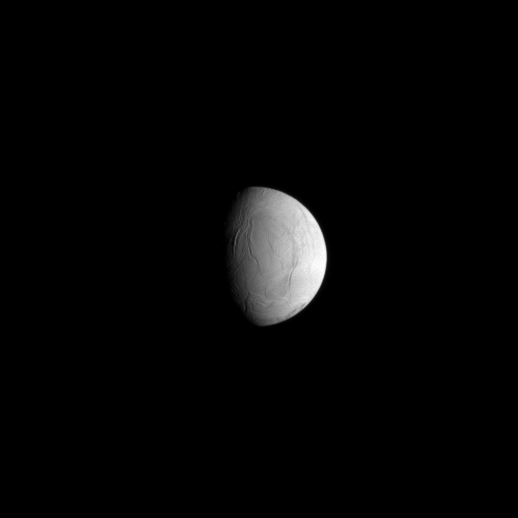

Trailing Enceladus

The Cassini spacecraft looks toward the varied surface of the trailing hemisphere of Saturn’s moon Enceladus.

North on Enceladus (504 kilometers, or 313 miles across) is up. For a more detailed view of this hemisphere, see PIA08353.

The image was taken in visible light with the Cassini spacecraft narrow-angle camera on June 25, 2009. The view was acquired at a distance of approximately 594,000 kilometers (369,000 miles) from Enceladus and at a Sun-Enceladus-spacecraft, or phase, angle of 66 degrees. Image scale is 4 kilometers (2 miles) per pixel.

The Cassini-Huygens mission is a cooperative project of NASA, the European Space Agency and the Italian Space Agency. The Jet Propulsion Laboratory, a division of the California Institute of Technology in Pasadena, manages the mission for NASA’s Science Mission Directorate, Washington, D.C. The Cassini orbiter and its two onboard cameras were designed, developed and assembled at JPL. The imaging operations center is based at the Space Science Institute in Boulder, Colo.

Credit: NASA/JPL/Space Science Institute